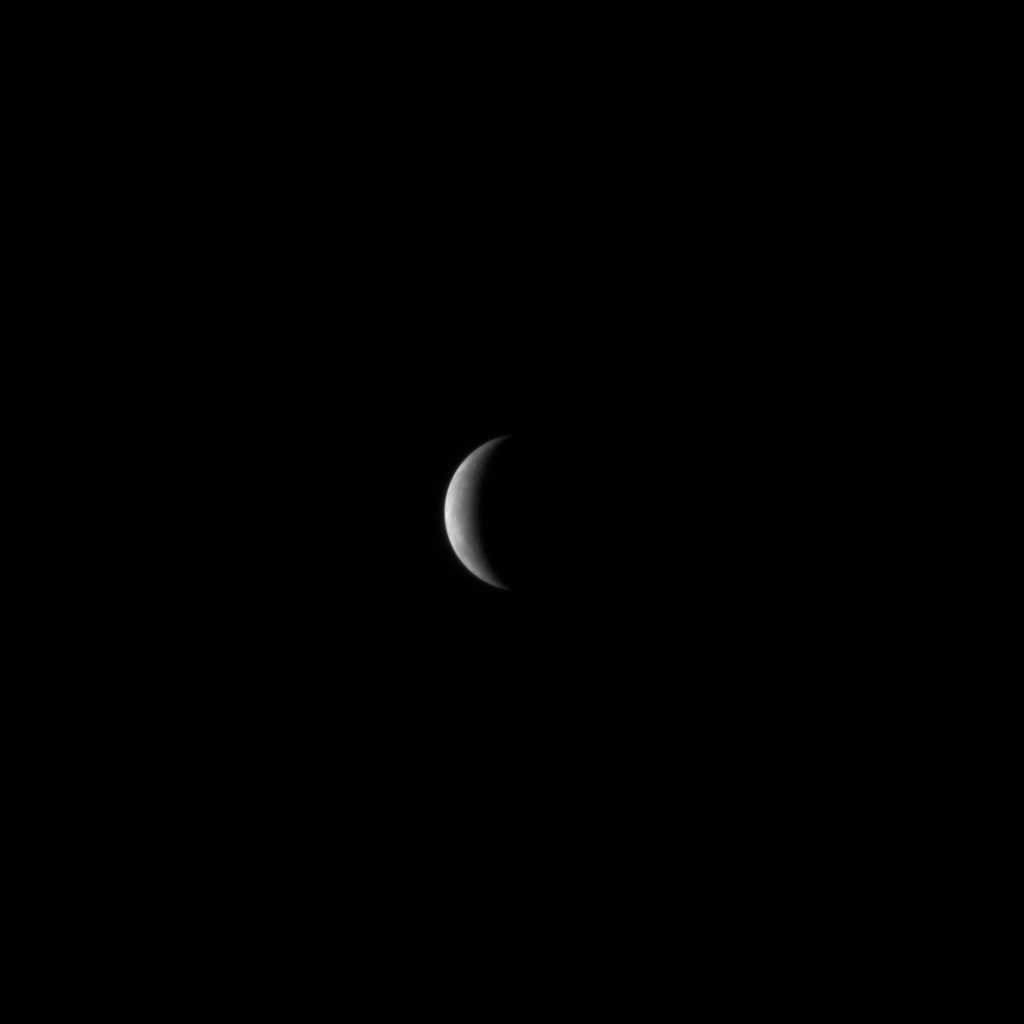

MESSENGER has Mercury in its Sights

With just one day until MESSENGER’s historic flyby of Mercury, MESSENGER has Mercury clearly in its sights. The Narrow Angle Camera, part of the Mercury Dual Imaging System (MDIS), took this image on January 12, 2008, when MESSENGER was about 1.2 million kilometers (750,000 miles) away from Mercury. Mercury has a diameter of about 4880 kilometers (3030 miles), and this image has a resolution of about 31 kilometers/pixel (19 miles/pixel).

Tomorrow, Monday, January 14, 2008, at 19:04:39 UTC (2:04:39 pm EST), MESSENGER will pass a mere 200 kilometers (124 miles) above the surface of Mercury and will be the first spacecraft to visit Mercury in nearly a third of a century, since Mariner 10 flew by Mercury in 1974 and 1975. Among the extensive scientific observations planned during the flyby is imaging a large portion of Mercury’s surface that was not visible to the Mariner 10 mission. MESSENGER’s flyby tomorrow will yield the first spacecraft images ever of these regions of Mercury’s surface.

Image acquired on January 12, 2008, 09:06 UTC.

These images are from MESSENGER, a NASA Discovery mission to conduct the first orbital study of the innermost planet, Mercury. For information regarding the use of images, see the MESSENGER image use policy.

Credit: NASA/Johns Hopkins University Applied Physics Laboratory/Carnegie Institution of Washington